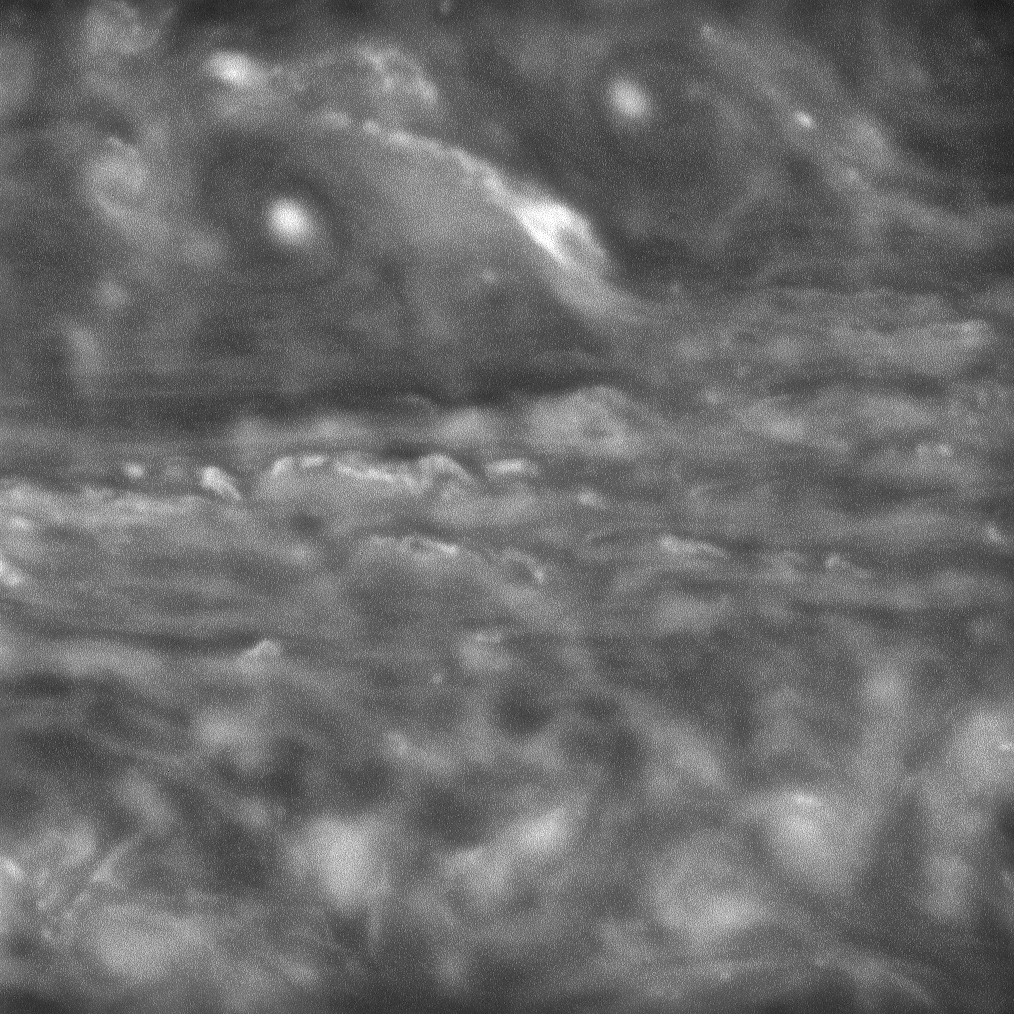

Cloudflow

The Cassini spacecraft observes wispy whorls and streams of clouds as they flow across the face of Saturn. A line of vortices churns across the top of the scene.

This image was taken just over an hour after PIA10437 and shows a region slightly to the southwest of the earlier view. The circular vortex seen at right in the earlier view appears in the top right corner here.

Contrast in this image was strongly enhanced.

The image was taken with the Cassini spacecraft narrow-angle camera on June 20, 2008 using a spectral filter sensitive to wavelengths of infrared light centered at 750 nanometers. The view was acquired at a distance of approximately 1.2 million kilometers (775,000 miles) from Saturn. Image scale is 7 kilometers (4 miles) per pixel.

The Cassini-Huygens mission is a cooperative project of NASA, the European Space Agency and the Italian Space Agency. The Jet Propulsion Laboratory, a division of the California Institute of Technology in Pasadena, manages the mission for NASA’s Science Mission Directorate, Washington, D.C. The Cassini orbiter and its two onboard cameras were designed, developed and assembled at JPL. The imaging operations center is based at the Space Science Institute in Boulder, Colo.

Credit: NASA/JPL/Space Science Institute